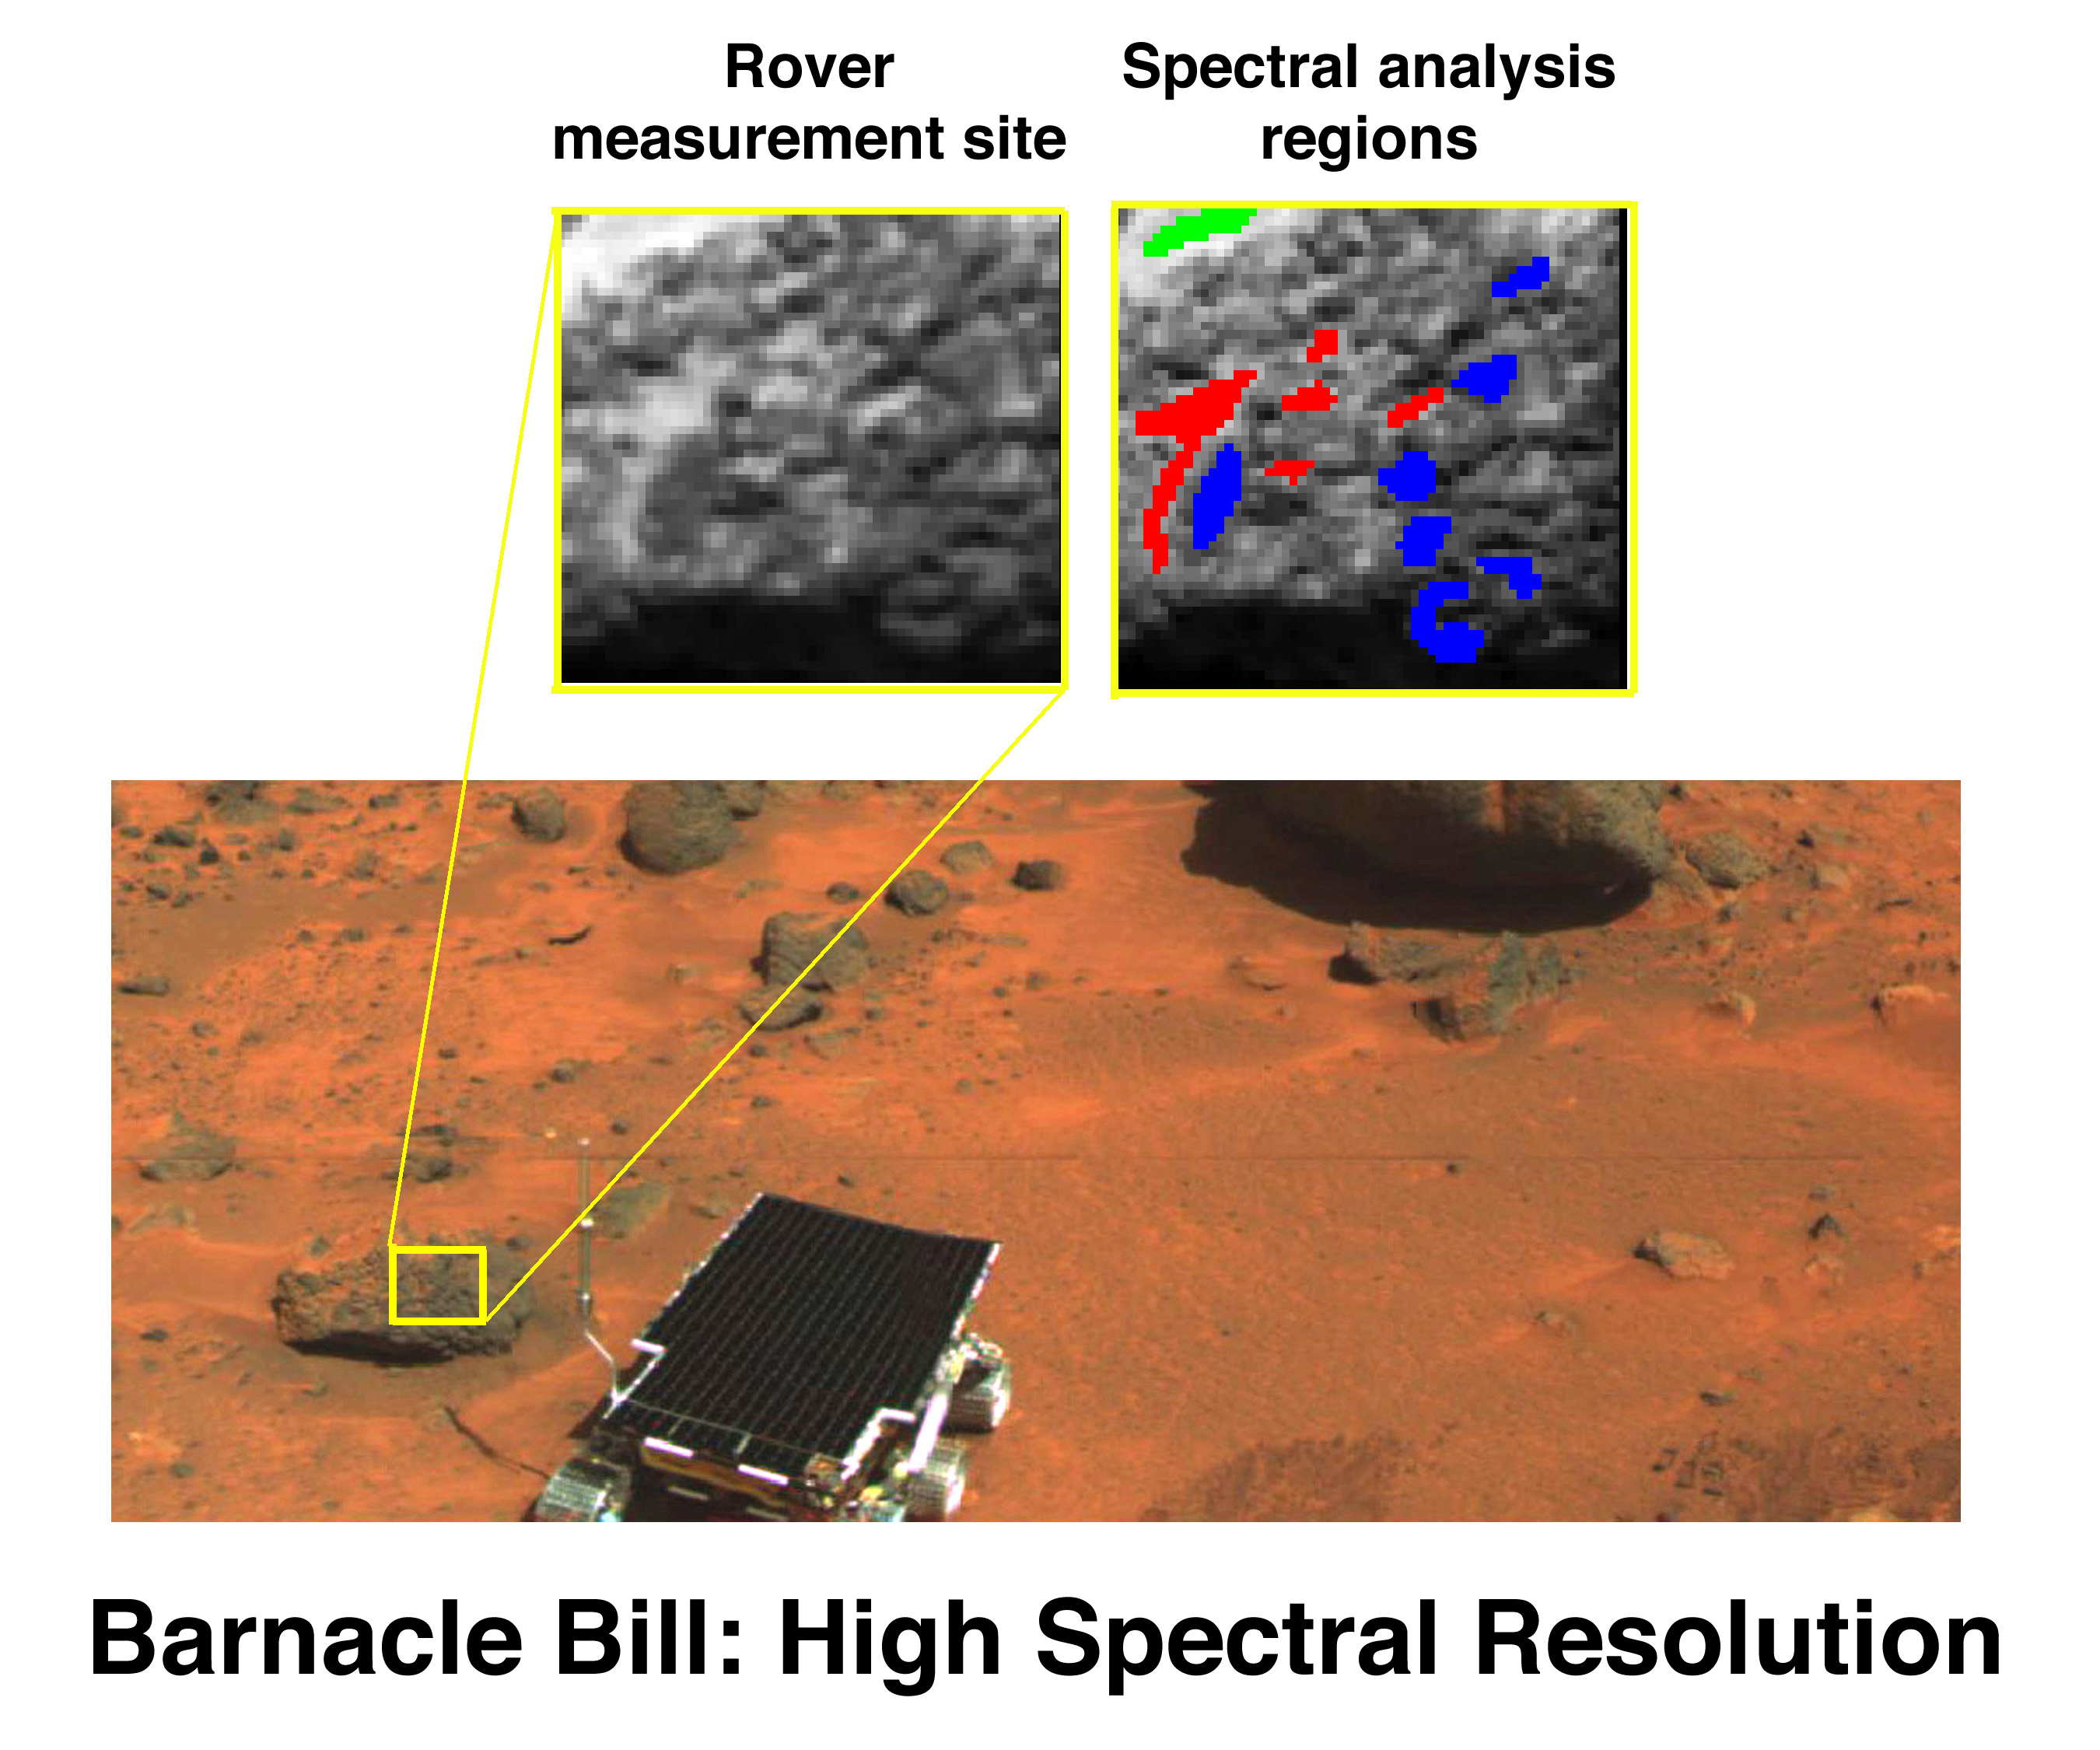

High Spectral Resolution Image of “Barnacle Bill”

The rover Sojourner’s first target for measurement by the Alpha-Proton-Xray Spectrometer (APXS) was the rock named Barnacle Bill, located close to the ramp down which the rover made its egress from the lander. The full spectral capability of the Imager for Mars Pathfinder (IMP), consisting of 13 wavelength filters, was used to characterize the rock’s surface. The measured area is relatively dark, and is shown in blue. Nearby on the rock surface, soil material is trapped in pits (shown in red).

Mars Pathfinder is the second in NASA’s Discovery program of low-cost spacecraft with highly focused science goals. The Jet Propulsion Laboratory, Pasadena, CA, developed and manages the Mars Pathfinder mission for NASA’s Office of Space Science, Washington, D.C. The Imager for Mars Pathfinder (IMP) was developed by the University of Arizona Lunar and Planetary Laboratory under contract to JPL. Peter Smith is the Principal Investigator. JPL is an operating division of the California Institute of Technology (Caltech).

Photojournal note: Sojourner spent 83 days of a planned seven-day mission exploring the Martian terrain, acquiring images, and taking chemical, atmospheric and other measurements. The final data transmission received from Pathfinder was at 10:23 UTC on September 27, 1997. Although mission managers tried to restore full communications during the following five months, the successful mission was terminated on March 10, 1998.

Credit: NASA/JPL/Johns Hopkins University